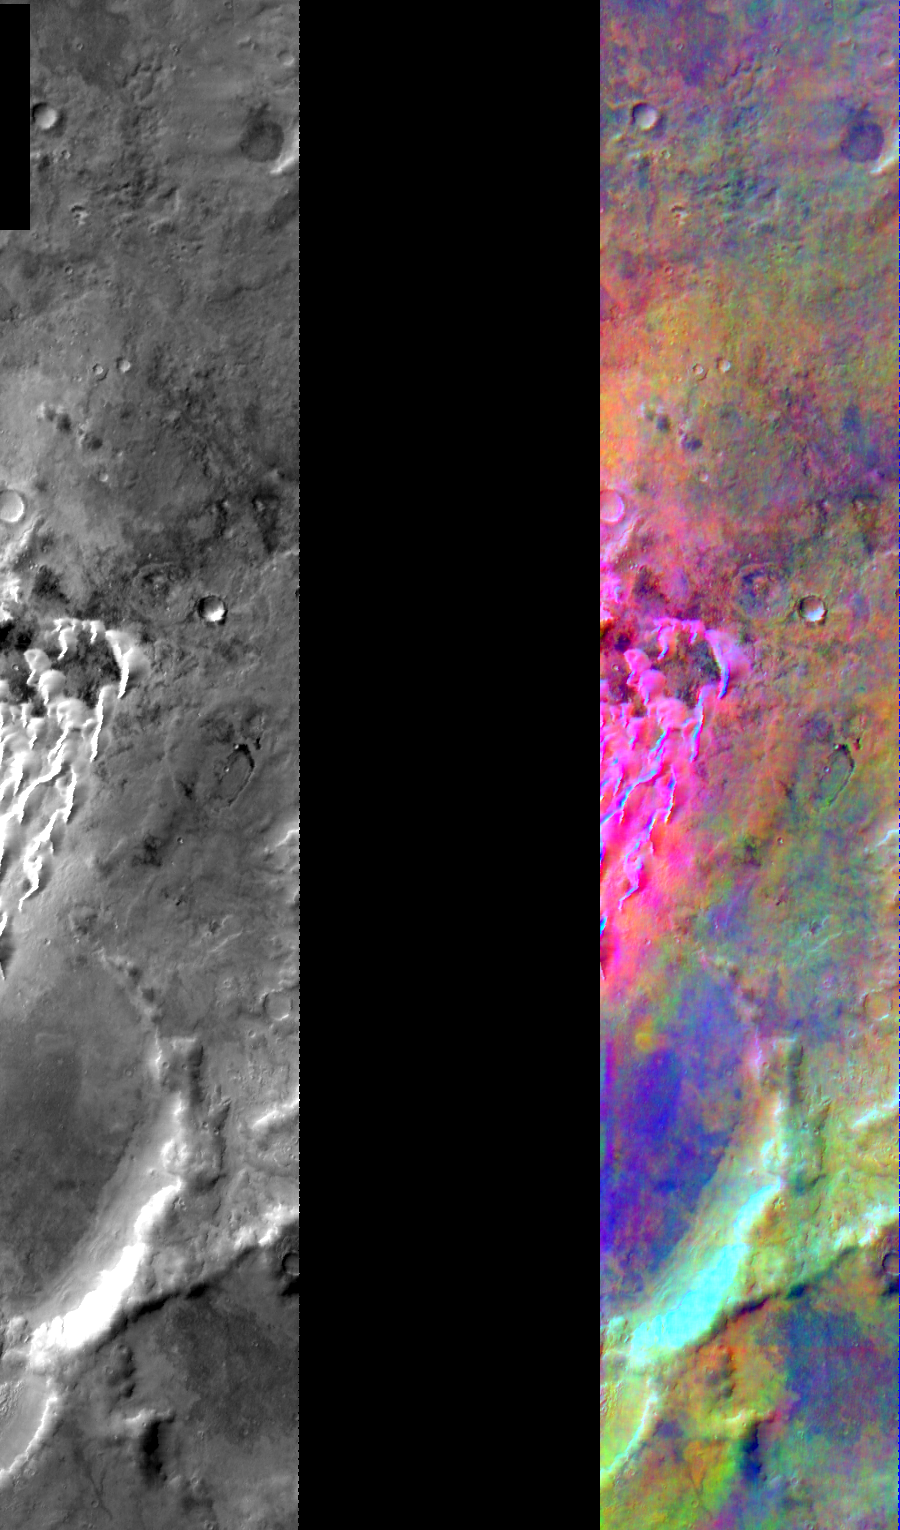

Kaiser Crater DCS

Released July 29, 2004

This image shows two representations of the same infra-red image covering a portion of Kaiser Crater. On the left is a grayscale image showing surface temperature, and on the right is a false-color composite made from 3 individual THEMIS bands. The false-color image is colorized using a technique called decorrelation stretch (DCS), which emphasizes the spectral differences between the bands to highlight compositional variations.

In this image, the basaltic sand dunes in bottom of Kaiser crater are colored a bright pink/magenta. The spectral features are clean and prominent on these dust-free surfaces and the dark color of the basaltic dunes helps them to absorb sunlight and produces higher surface temperatures, which also contributes to the image colors.

Image information: IR instrument. Latitude -46.5, Longitude 20.3 East (339.7 West). 100 meter/pixel resolution.

Note: this THEMIS visual image has not been radiometrically nor geometrically calibrated for this preliminary release. An empirical correction has been performed to remove instrumental effects. A linear shift has been applied in the cross-track and down-track direction to approximate spacecraft and planetary motion. Fully calibrated and geometrically projected images will be released through the Planetary Data System in accordance with Project policies at a later time.

NASA’s Jet Propulsion Laboratory manages the 2001 Mars Odyssey mission for NASA’s Office of Space Science, Washington, D.C. The Thermal Emission Imaging System (THEMIS) was developed by Arizona State University, Tempe, in collaboration with Raytheon Santa Barbara Remote Sensing. The THEMIS investigation is led by Dr. Philip Christensen at Arizona State University. Lockheed Martin Astronautics, Denver, is the prime contractor for the Odyssey project, and developed and built the orbiter. Mission operations are conducted jointly from Lockheed Martin and from JPL, a division of the California Institute of Technology in Pasadena.

Credit: NASA/JPL/Arizona State University